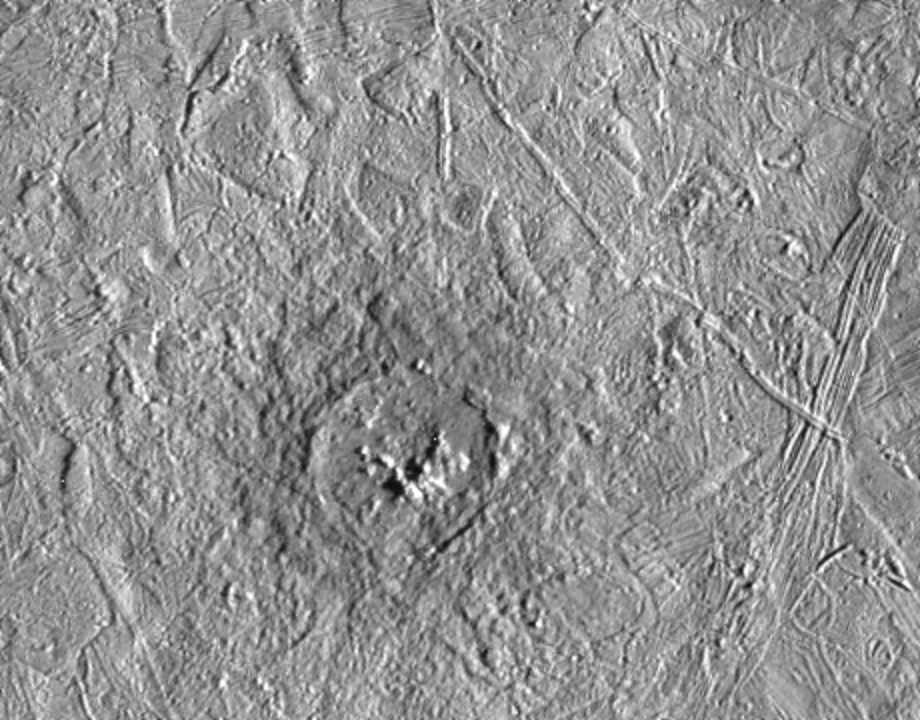

Pwyll Crater on Europa

Pwyll crater on Jupiter’s moon, Europa, was photographed by the Solid State Imaging system on the Galileo spacecraft during its sixth orbit around Jupiter. This impact crater is located at 26 degrees south latitude, 271 degrees west longitude, and is about 26 kilometers (16 miles) in diameter. Lower resolution pictures of Pwyll Crater taken earlier in the mission show that material ejected by the impact can be traced for hundreds of miles across the icy surface of Europa. The dark zone seen here in and around the crater is material excavated from several kilometers (a few miles) below the surface. Also visible in this picture are complex ridges.

The two images comprising this mosaic were taken on February 20, 1997 from a distance of 12,000 kilometers (7,500 miles) by the Galileo spacecraft. The area shown is about 120 kilometers by 100 kilometers (75 miles by 60 miles).

The Jet Propulsion Laboratory, Pasadena, CA, manages the mission for NASA’s Office of Space Science, Washington D.C.

Credit: NASA/JPL/ASU